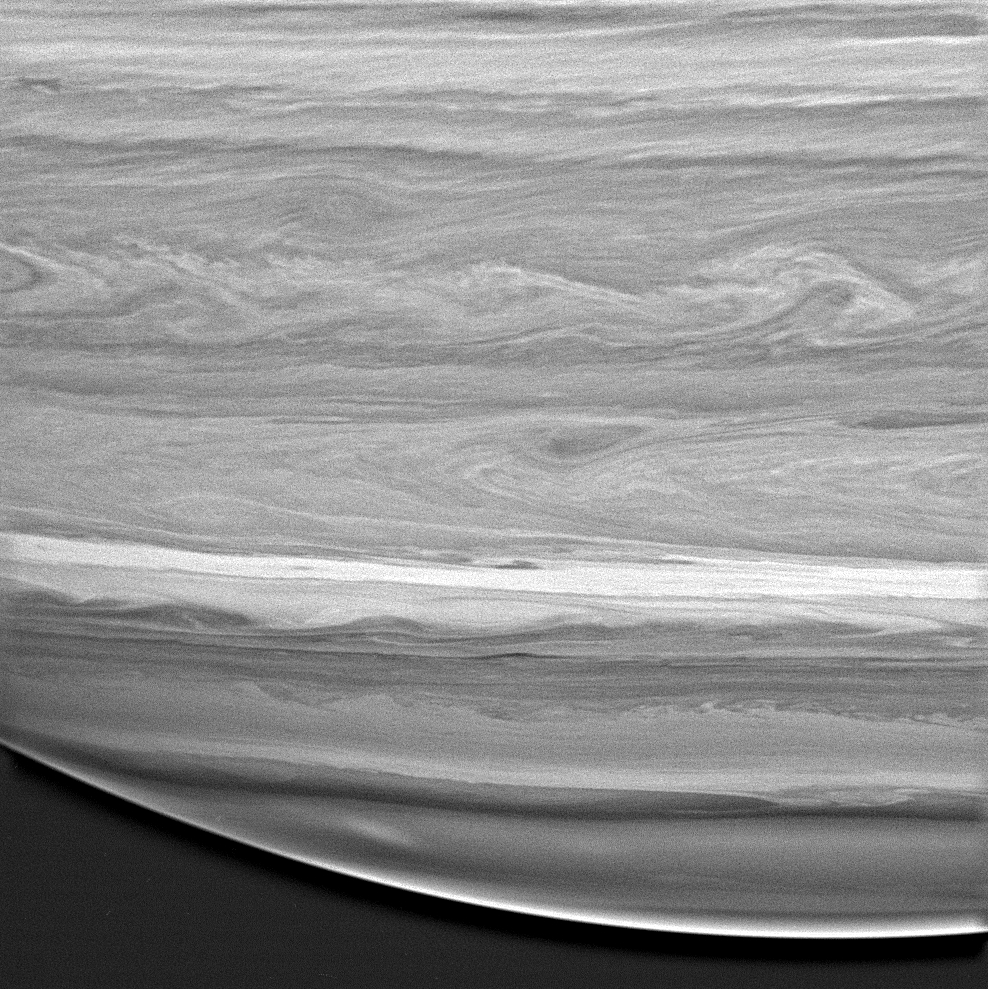

Feathery Belts and Zones

This is a highly detailed look at the feathery, wavelike patterns in the cloud bands of Saturn’s southern hemisphere. Near the center, long filaments wrap around a swirling vortex. Notable is the extreme change in appearance at very high southern latitudes.

The image was taken with the Cassini spacecraft wide angle camera on Dec. 14, 2004, at a distance of 595,000 kilometers (370,000 miles) from Saturn, through a filter sensitive to wavelengths of infrared light centered at 890 nanometers. It has been highly processed to enhance details. The image scale is about 32 kilometers (20 miles) per pixel.

The Cassini-Huygens mission is a cooperative project of NASA, the European Space Agency and the Italian Space Agency. The Jet Propulsion Laboratory, a division of the California Institute of Technology in Pasadena, manages the mission for NASA’s Science Mission Directorate, Washington, D.C. The Cassini orbiter and its two onboard cameras were designed, developed and assembled at JPL. The imaging team is based at the Space Science Institute, Boulder, Colo.

Credit: NASA/JPL/Space Science Institute